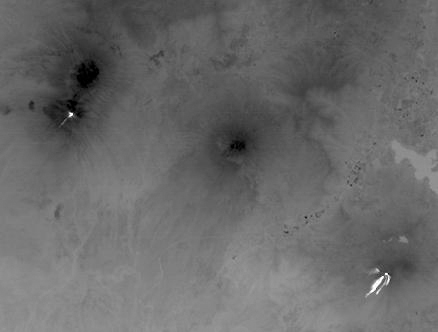

Pacaya and Fuego Volcanoes, Guatemala

Two of Guatemala’s active volcanoes, Fuego (upper left) and Pacaya (lower right) were erupting when the ASTER nighttime thermal infrared image was acquired on March 5, 2021. Pacaya’s most recent eruption began Wednesday, with several lava flows and ash eruptions; surrounding villages were ordered evacuated. Since mid-February, Fuego continued to produce sporadic emissions of ash from its active central crater. In the ASTER image, the hottest areas are white, and coldest are black. The image covers an area of 29.8 by 40.3 km, and is centered at 14.4 degrees north, 90.8 degrees west.

With its 14 spectral bands from the visible to the thermal infrared wavelength region and its high spatial resolution of about 50 to 300 feet (15 to 90 meters), ASTER images Earth to map and monitor the changing surface of our planet. ASTER is one of five Earth-observing instruments launched Dec. 18, 1999, on Terra. The instrument was built by Japan’s Ministry of Economy, Trade and Industry. A joint U.S./Japan science team is responsible for validation and calibration of the instrument and data products.

The broad spectral coverage and high spectral resolution of ASTER provides scientists in numerous disciplines with critical information for surface mapping and monitoring of dynamic conditions and temporal change. Example applications are monitoring glacial advances and retreats; monitoring potentially active volcanoes; identifying crop stress; determining cloud morphology and physical properties; wetlands evaluation; thermal pollution monitoring; coral reef degradation; surface temperature mapping of soils and geology; and measuring surface heat balance.

The U.S. science team is located at NASA’s Jet Propulsion Laboratory in Pasadena, Calif. The Terra mission is part of NASA’s Science Mission Directorate, Washington.

Credit: NASA/METI/AIST/Japan Space Systems, and U.S./Japan ASTER Science Team